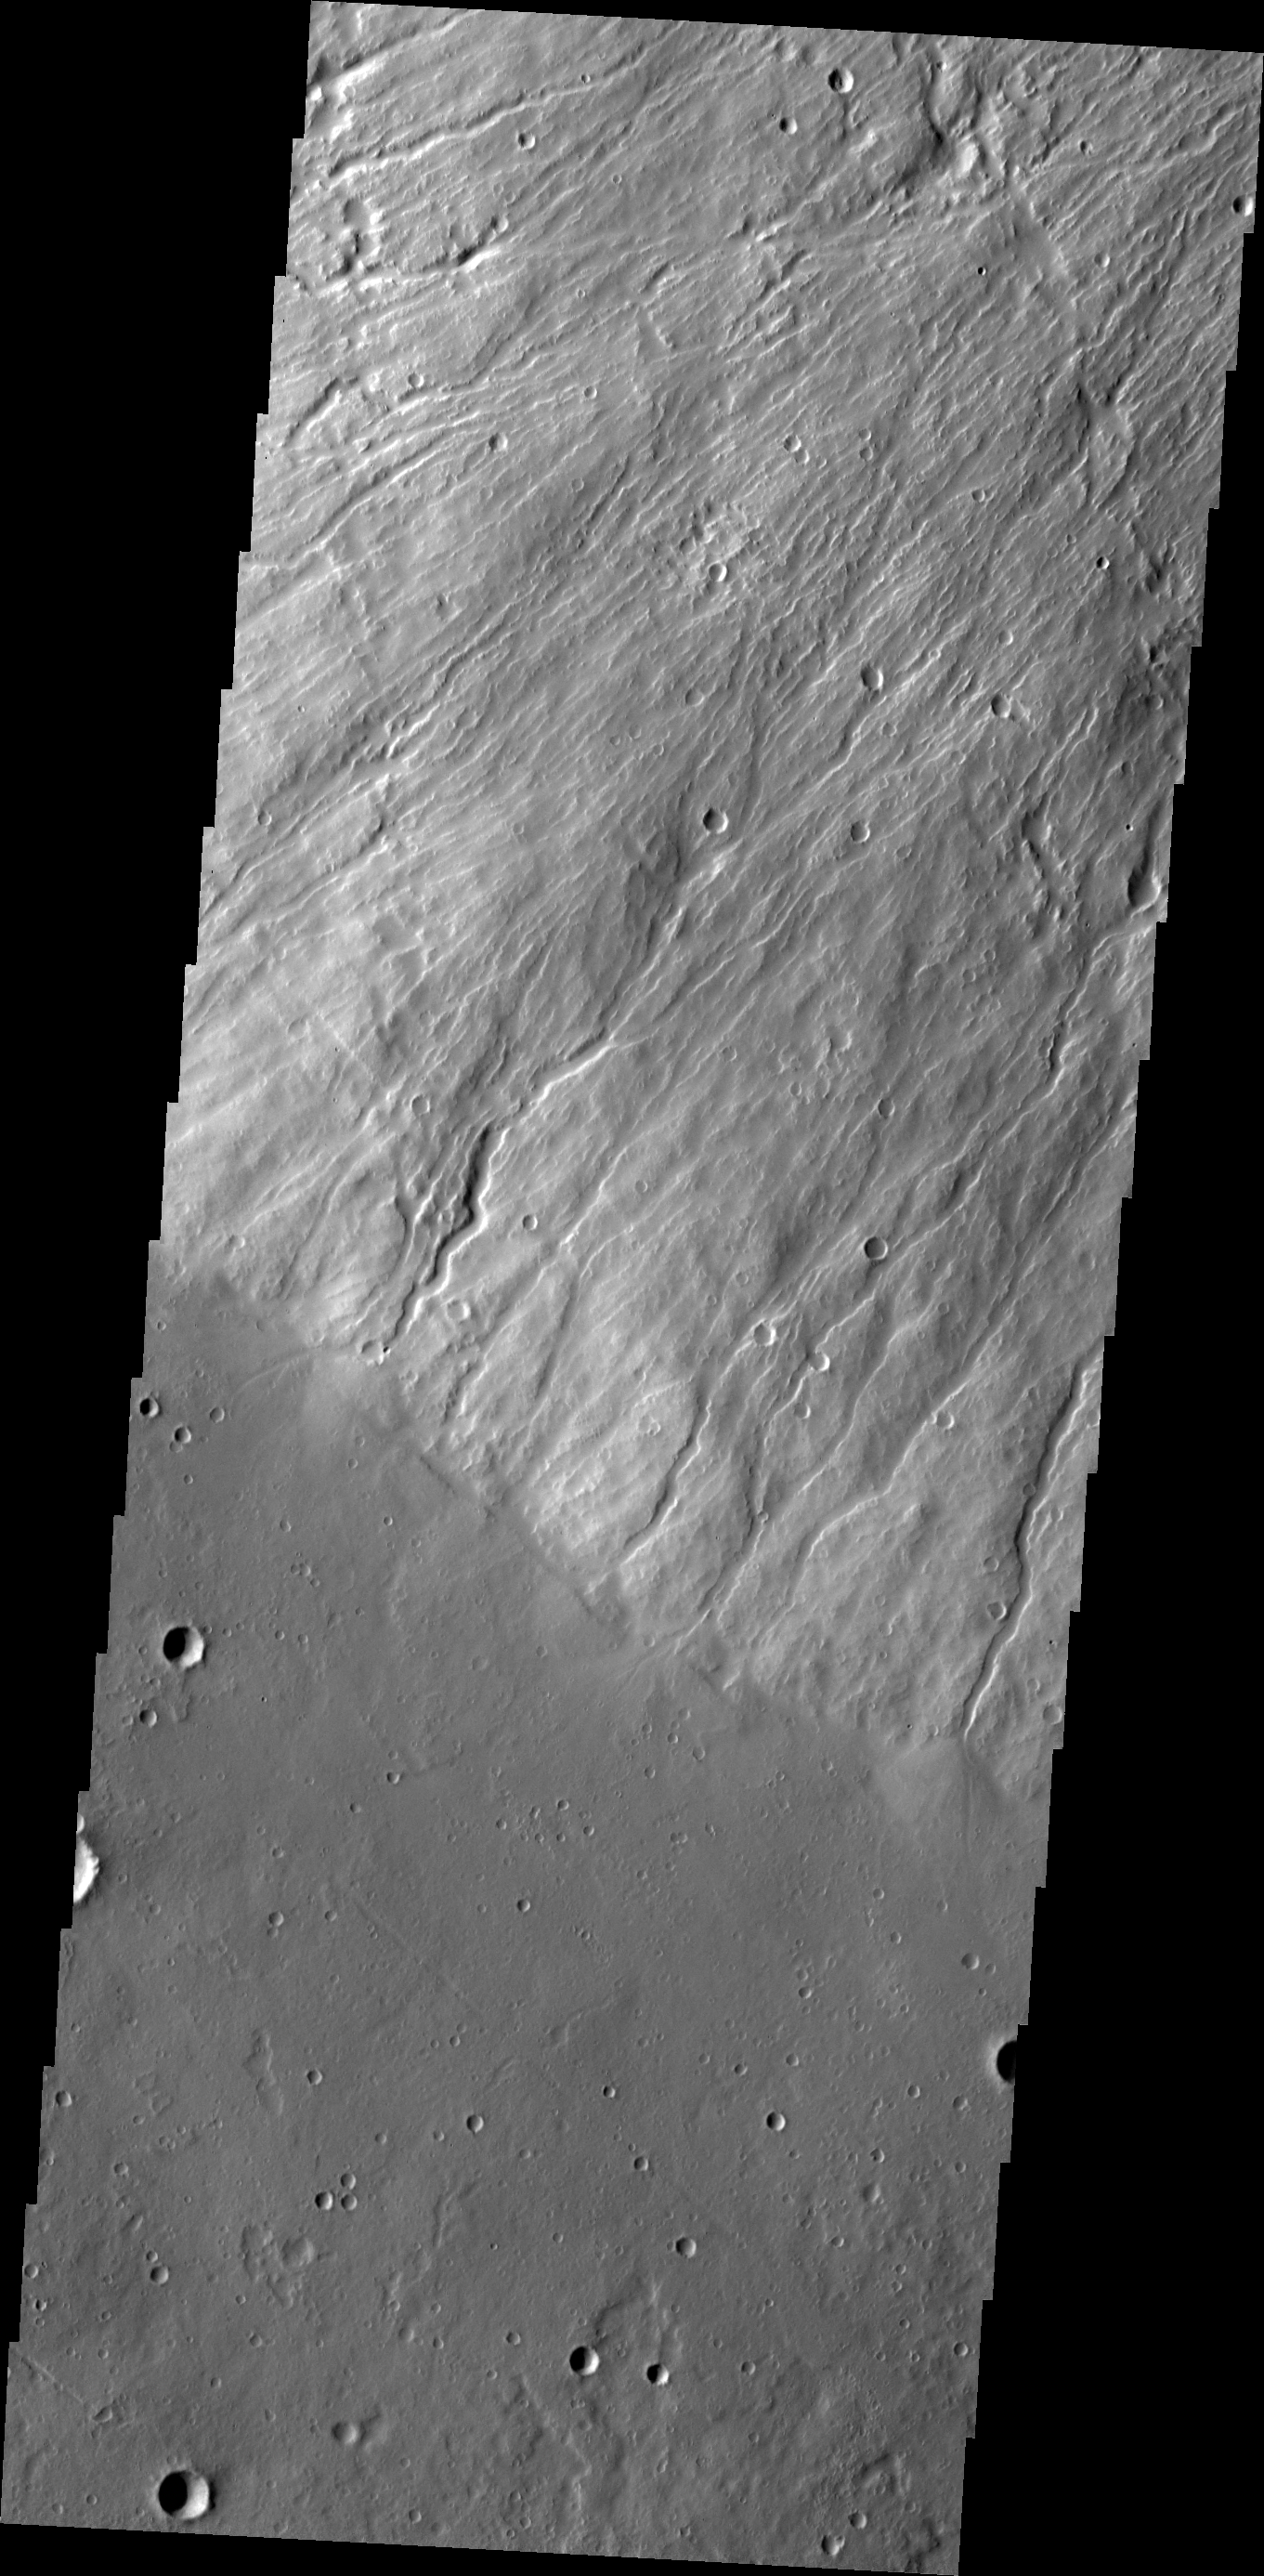

Hecates Tholus

This image shows where the southwest flank of Hecates Tholus meets ground level. Hecates Tholus is one of the three major volcanoes that make up the Elysium Volcanic complex.

Image information: VIS instrument. Latitude 30.9N, Longitude 149.2E. 19 meter/pixel resolution.

Please see the THEMIS Data Citation Note for details on crediting THEMIS images.

Note: this THEMIS visual image has not been radiometrically nor geometrically calibrated for this preliminary release. An empirical correction has been performed to remove instrumental effects. A linear shift has been applied in the cross-track and down-track direction to approximate spacecraft and planetary motion. Fully calibrated and geometrically projected images will be released through the Planetary Data System in accordance with Project policies at a later time.

NASA’s Jet Propulsion Laboratory manages the 2001 Mars Odyssey mission for NASA’s Office of Space Science, Washington, D.C. The Thermal Emission Imaging System (THEMIS) was developed by Arizona State University, Tempe, in collaboration with Raytheon Santa Barbara Remote Sensing. The THEMIS investigation is led by Dr. Philip Christensen at Arizona State University. Lockheed Martin Astronautics, Denver, is the prime contractor for the Odyssey project, and developed and built the orbiter. Mission operations are conducted jointly from Lockheed Martin and from JPL, a division of the California Institute of Technology in Pasadena.

Credit: NASA/JPL/ASU